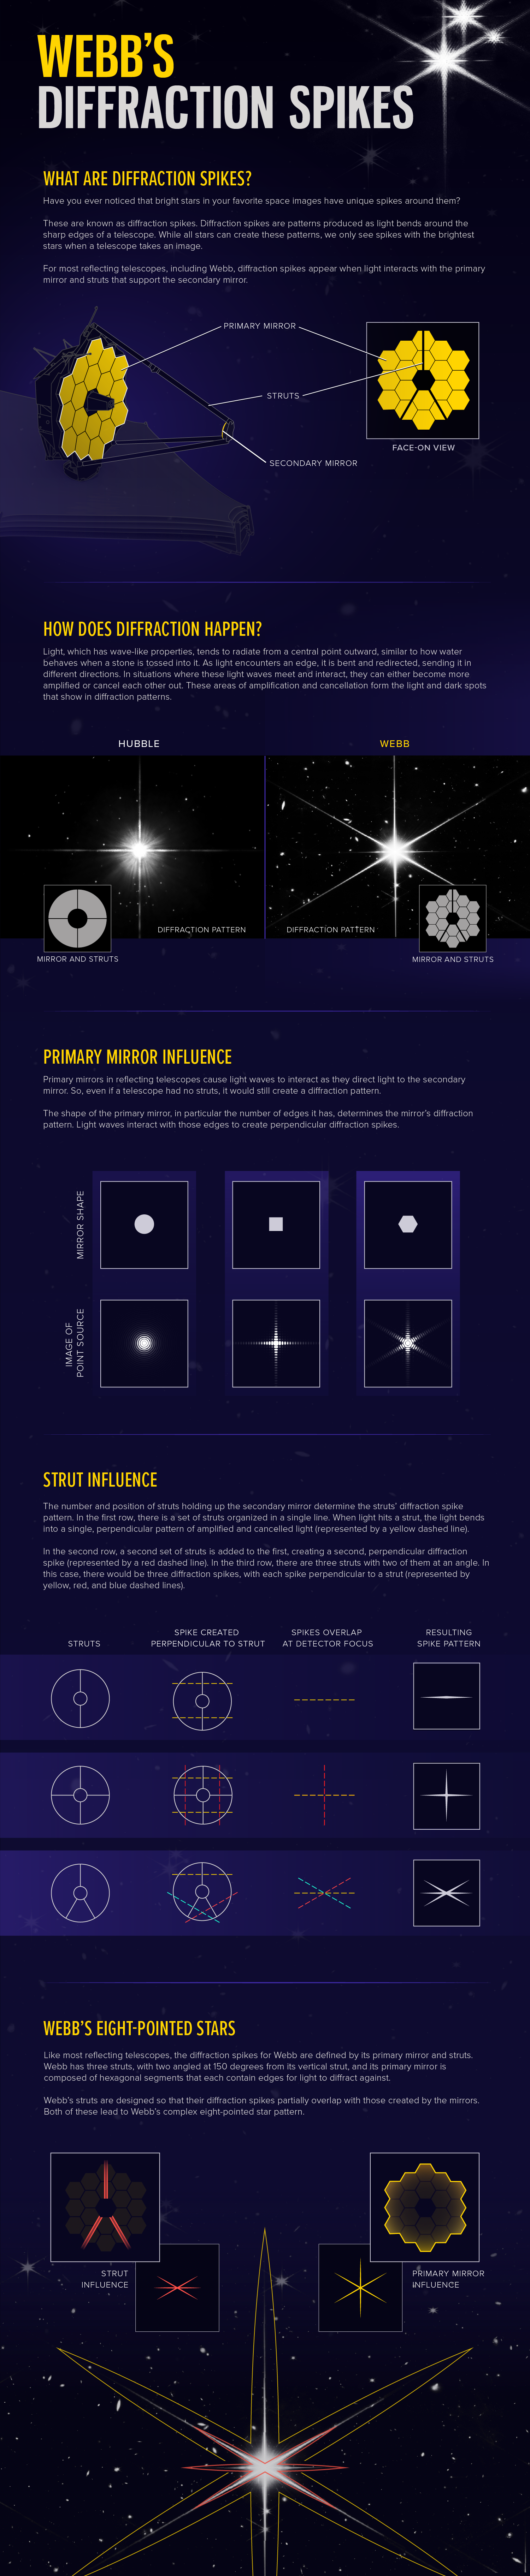

Webb’s Diffraction Spikes

This illustration demonstrates the science behind Webb’s diffraction spike patterns, showing how diffraction spikes happen, the influence of the primary mirror and struts, and the contributions of each to Webb’s diffraction spikes.

Credit: Illustration: NASA, ESA, CSA, Leah Hustak (STScI), Joseph DePasquale (STScI)